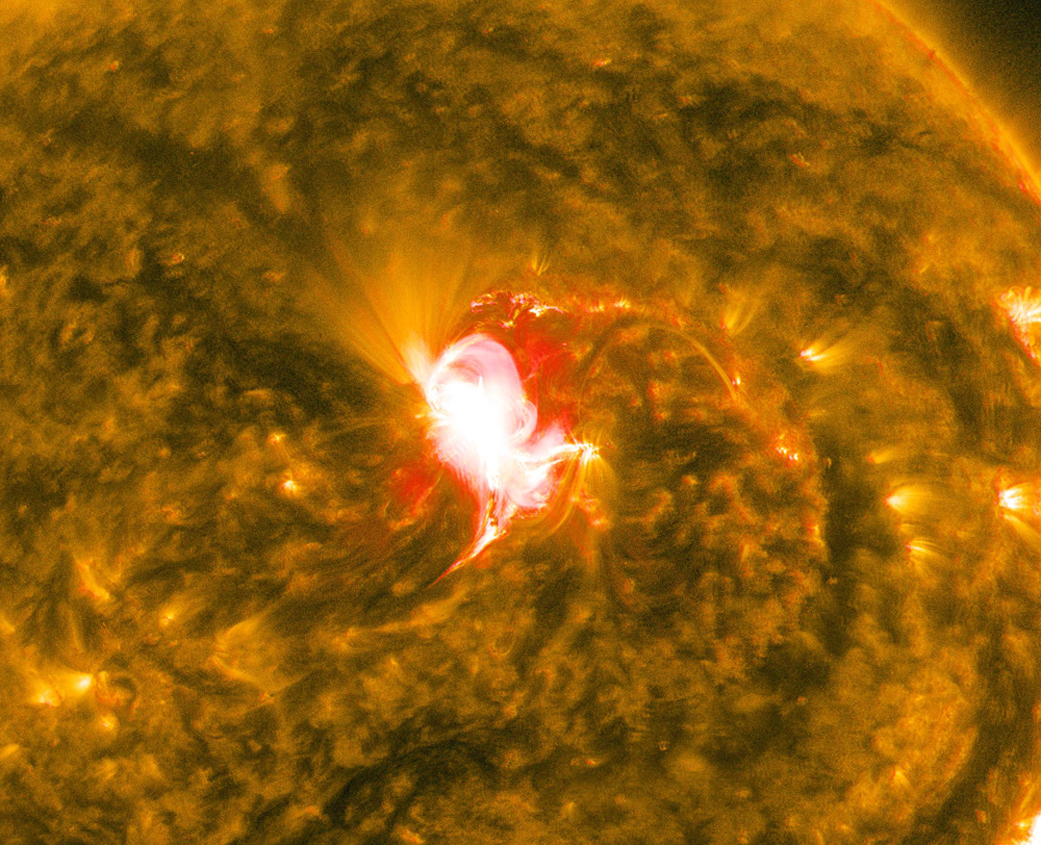

Sun Unleashes Mid-level Flare

The sun emitted a mid-level solar flare, peaking at 2:23 EDT on June 22, 2015. NASA’s Solar Dynamics Observatory, which watches the sun constantly, captured an image of the event. Solar flares are powerful bursts of radiation. Harmful radiation from a flare cannot pass through Earth's atmosphere to physically affect humans on the ground, however -- when intense enough -- they can disturb the atmosphere in the layer where GPS and communications signals travel. To see how this event may affect Earth, please visit NOAA's Space Weather Prediction Center at spaceweather.gov, the U.S. government's official source for space weather forecasts, alerts, watches and warnings. This flare is classified as a M6.6 flare. M-class flares are a tenth the size of the most intense flares, the X-class flares. The number provides more information about its strength. An M2 is twice as intense as an M1, an M3 is three times as intense, etc.

Credit: NASA/Goddard/SDO